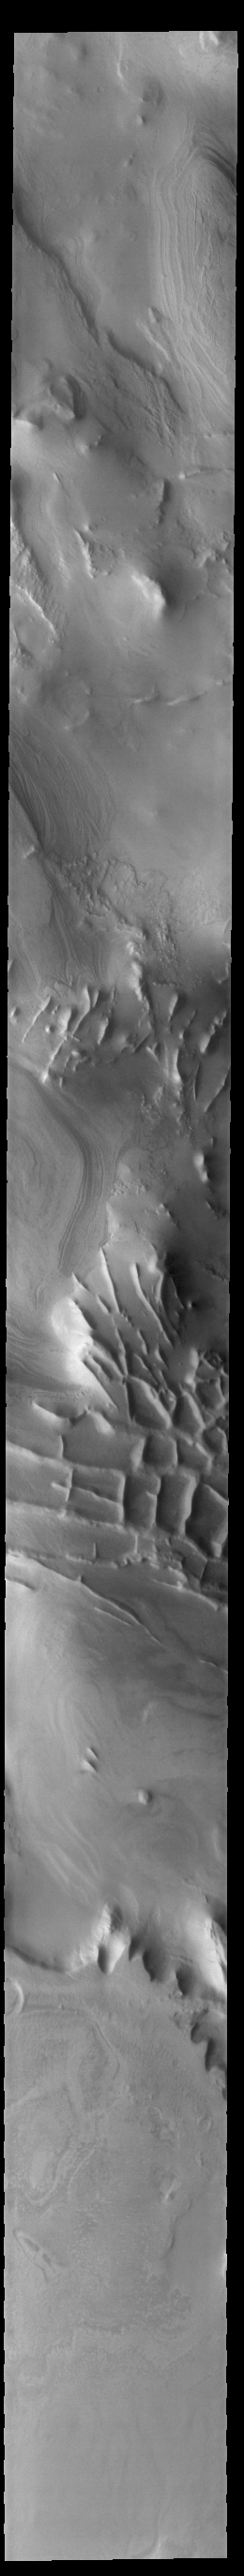

Angustus Labyrinthus – Inca City

Today’s VIS image shows part of Angustus Labyrinthus. Angustus Labyrinthus is a unique region near the south polar cap. In the center of this image squares formed by intersecting ridges are visible. The feature earned the informal name of the Inca City when it was discovered in Mariner 9 images in 1972.The linear ridges are believed to have formed by volcanic and tectonic forces, where magma filled fractures in the subsurface and then erosion revealed the magmatic material.

Credit: NASA/JPL-Caltech/ASU